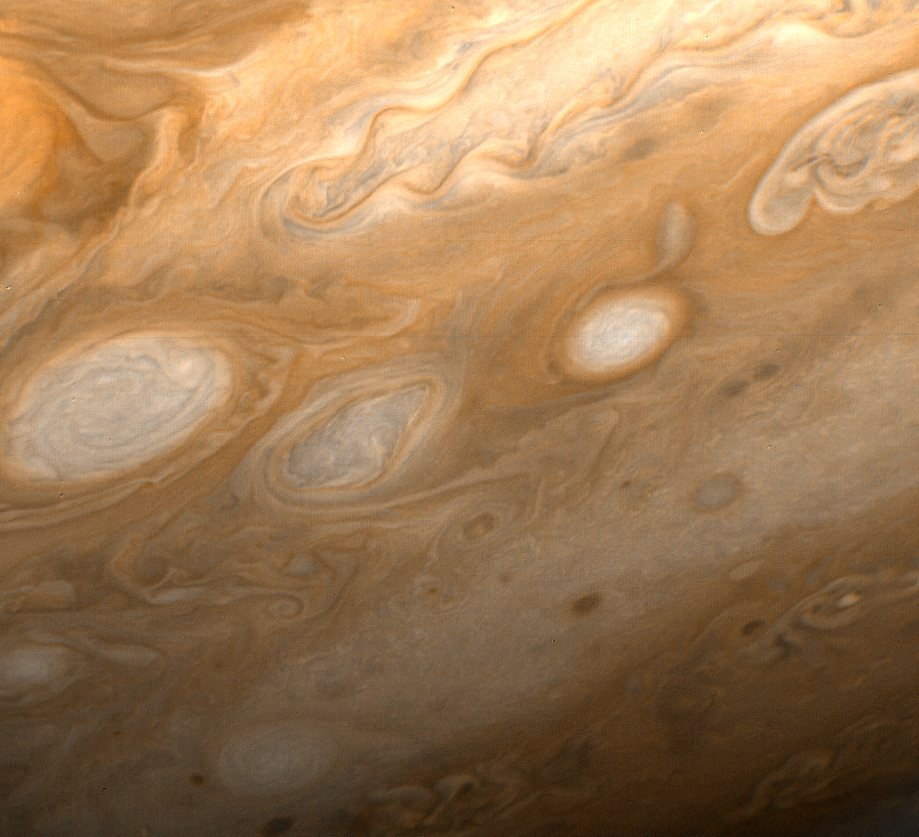

Jupiter – Southeast of Great Red Spot

This photo of Jupiter was taken by Voyager 1 on March 1, 1979, from a distance of 2.7 million miles (4.3 million kilometers). The region shown is just to the southeast of the Great Red Spot. A small section of the spot can be seen at upper left. One of the 40-year-old white ovals in Jupiter’s atmosphere can also be seen at middle left, as well as a wealth of other atmospheric features, including the flow lines in and around the ovals. The smallest details that can be seen in this photo are about 45 miles (80 kilometers) across. JPL manages and controls the Voyager project for NASA’s Office of Space Science.

Credit: NASA/JPL